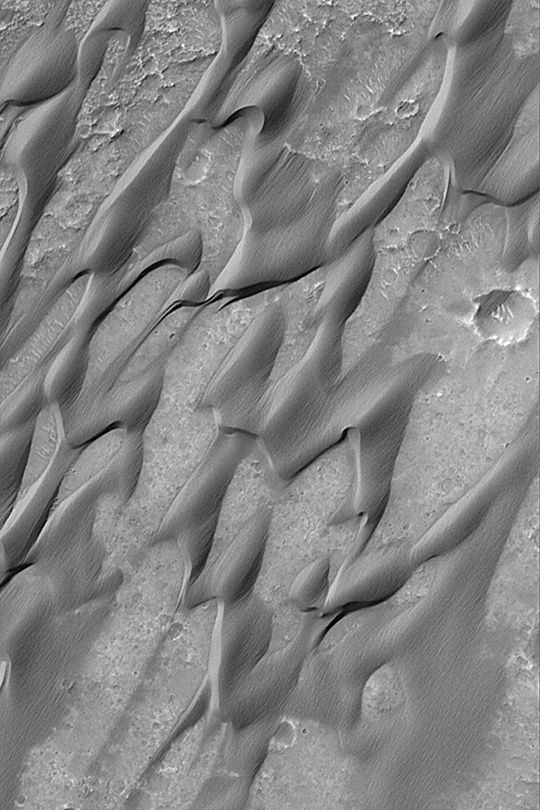

Grooved Herschel Dunes

MGS MOC Release No. MOC2-335, 19 April 2003

This Mars Global Surveyor (MGS) Mars Orbiter Camera (MOC) image portrays the dark, somewhat cemented, wind-scoured sand dunes of central Herschel Crater. The picture covers an area about 3 km (1.9 mi) wide near 15.7°S, 228.8°W. Sunlight illuminates the scene from the upper left.

Credit: NASA/JPL/Malin Space Science Systems